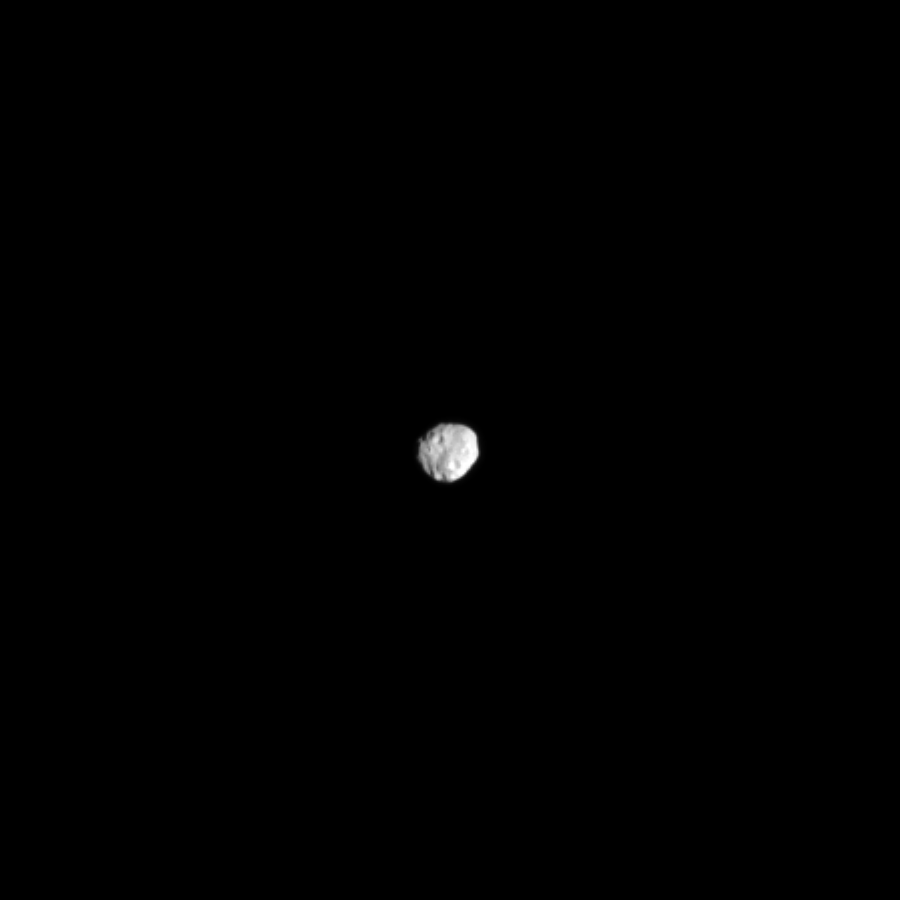

Janus from Afar

Cassini’s narrow angle camera captures Saturn’s tiny irregular moon Janus surrounded by the vast, dark expanse of the outer solar system.

Janus (111 miles, or 179 kilometers across) shares an orbit with the moon Epimetheus; the two moons change orbital positions roughly every four years.

This view looks toward the Saturn-facing side of Janus. North on Janus is up and rotated 38 degrees to the left. The image was taken in visible light with the Cassini spacecraft narrow-angle camera on Sept. 10, 2013.

The view was acquired at a distance of approximately 621,000 miles (1 million kilometers) from Janus. Raw image scale is 3.7 miles (6 kilometers) per pixel. This image has been zoomed in by a factor of two to enhance the visibility of Janus.

The Cassini-Huygens mission is a cooperative project of NASA, the European Space Agency and the Italian Space Agency. The Jet Propulsion Laboratory, a division of the California Institute of Technology in Pasadena, manages the mission for NASA’s Science Mission Directorate, Washington, D.C. The Cassini orbiter and its two onboard cameras were designed, developed and assembled at JPL. The imaging operations center is based at the Space Science Institute in Boulder, Colo.

Credit: NASA/JPL-Caltech/Space Science Institute